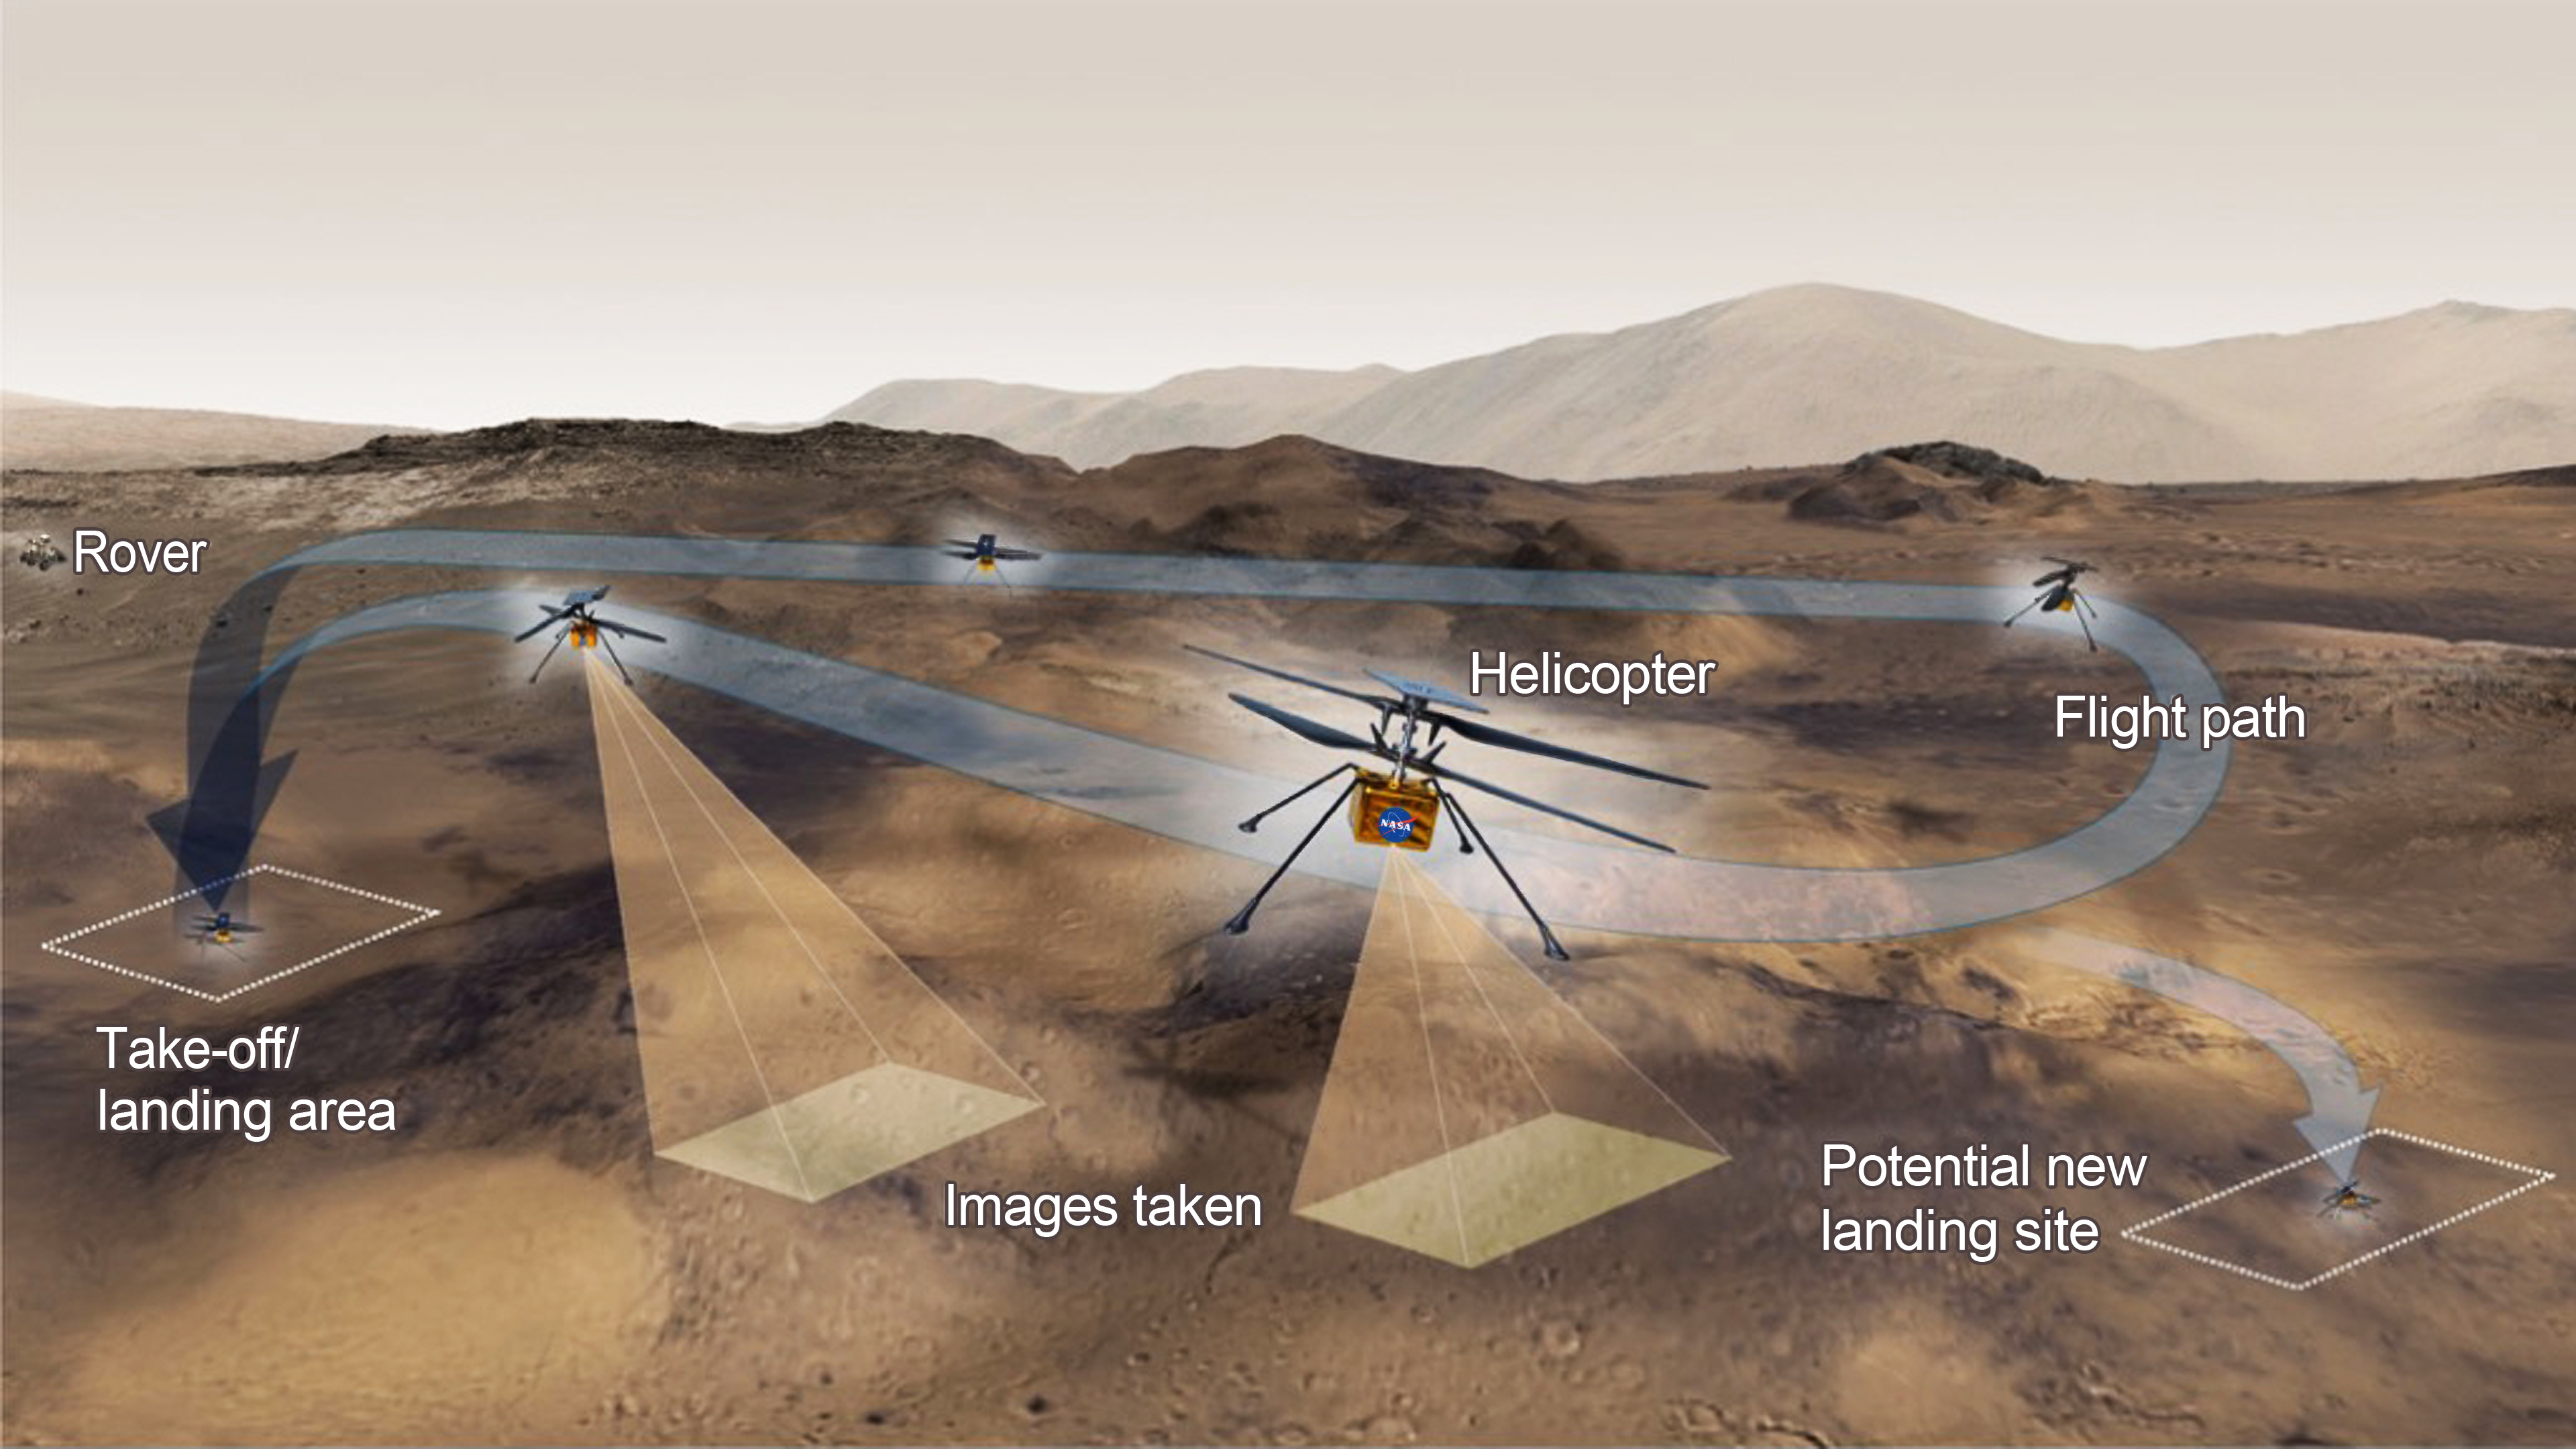

Ingenuity’s Test Flight Activities (Illustration)

This graphic shows the general activities the team behind NASA’s Ingenuity Mars Helicopter hopes to accomplish on a given test flight on the Red Planet. The helicopter will have 31 Earth days (30 sols, or Martian days) for its test flight program.

The Ingenuity Mars Helicopter technology demonstration activity is supported by NASA’s Science Mission Directorate, the NASA Aeronautics Research Mission Directorate, and the NASA Space Technology Mission Directorate. NASA’s Jet Propulsion Laboratory, a division of Caltech in Pasadena, California, manages the helicopter technology demonstration for NASA.

Credit: NASA/JPL-Caltech